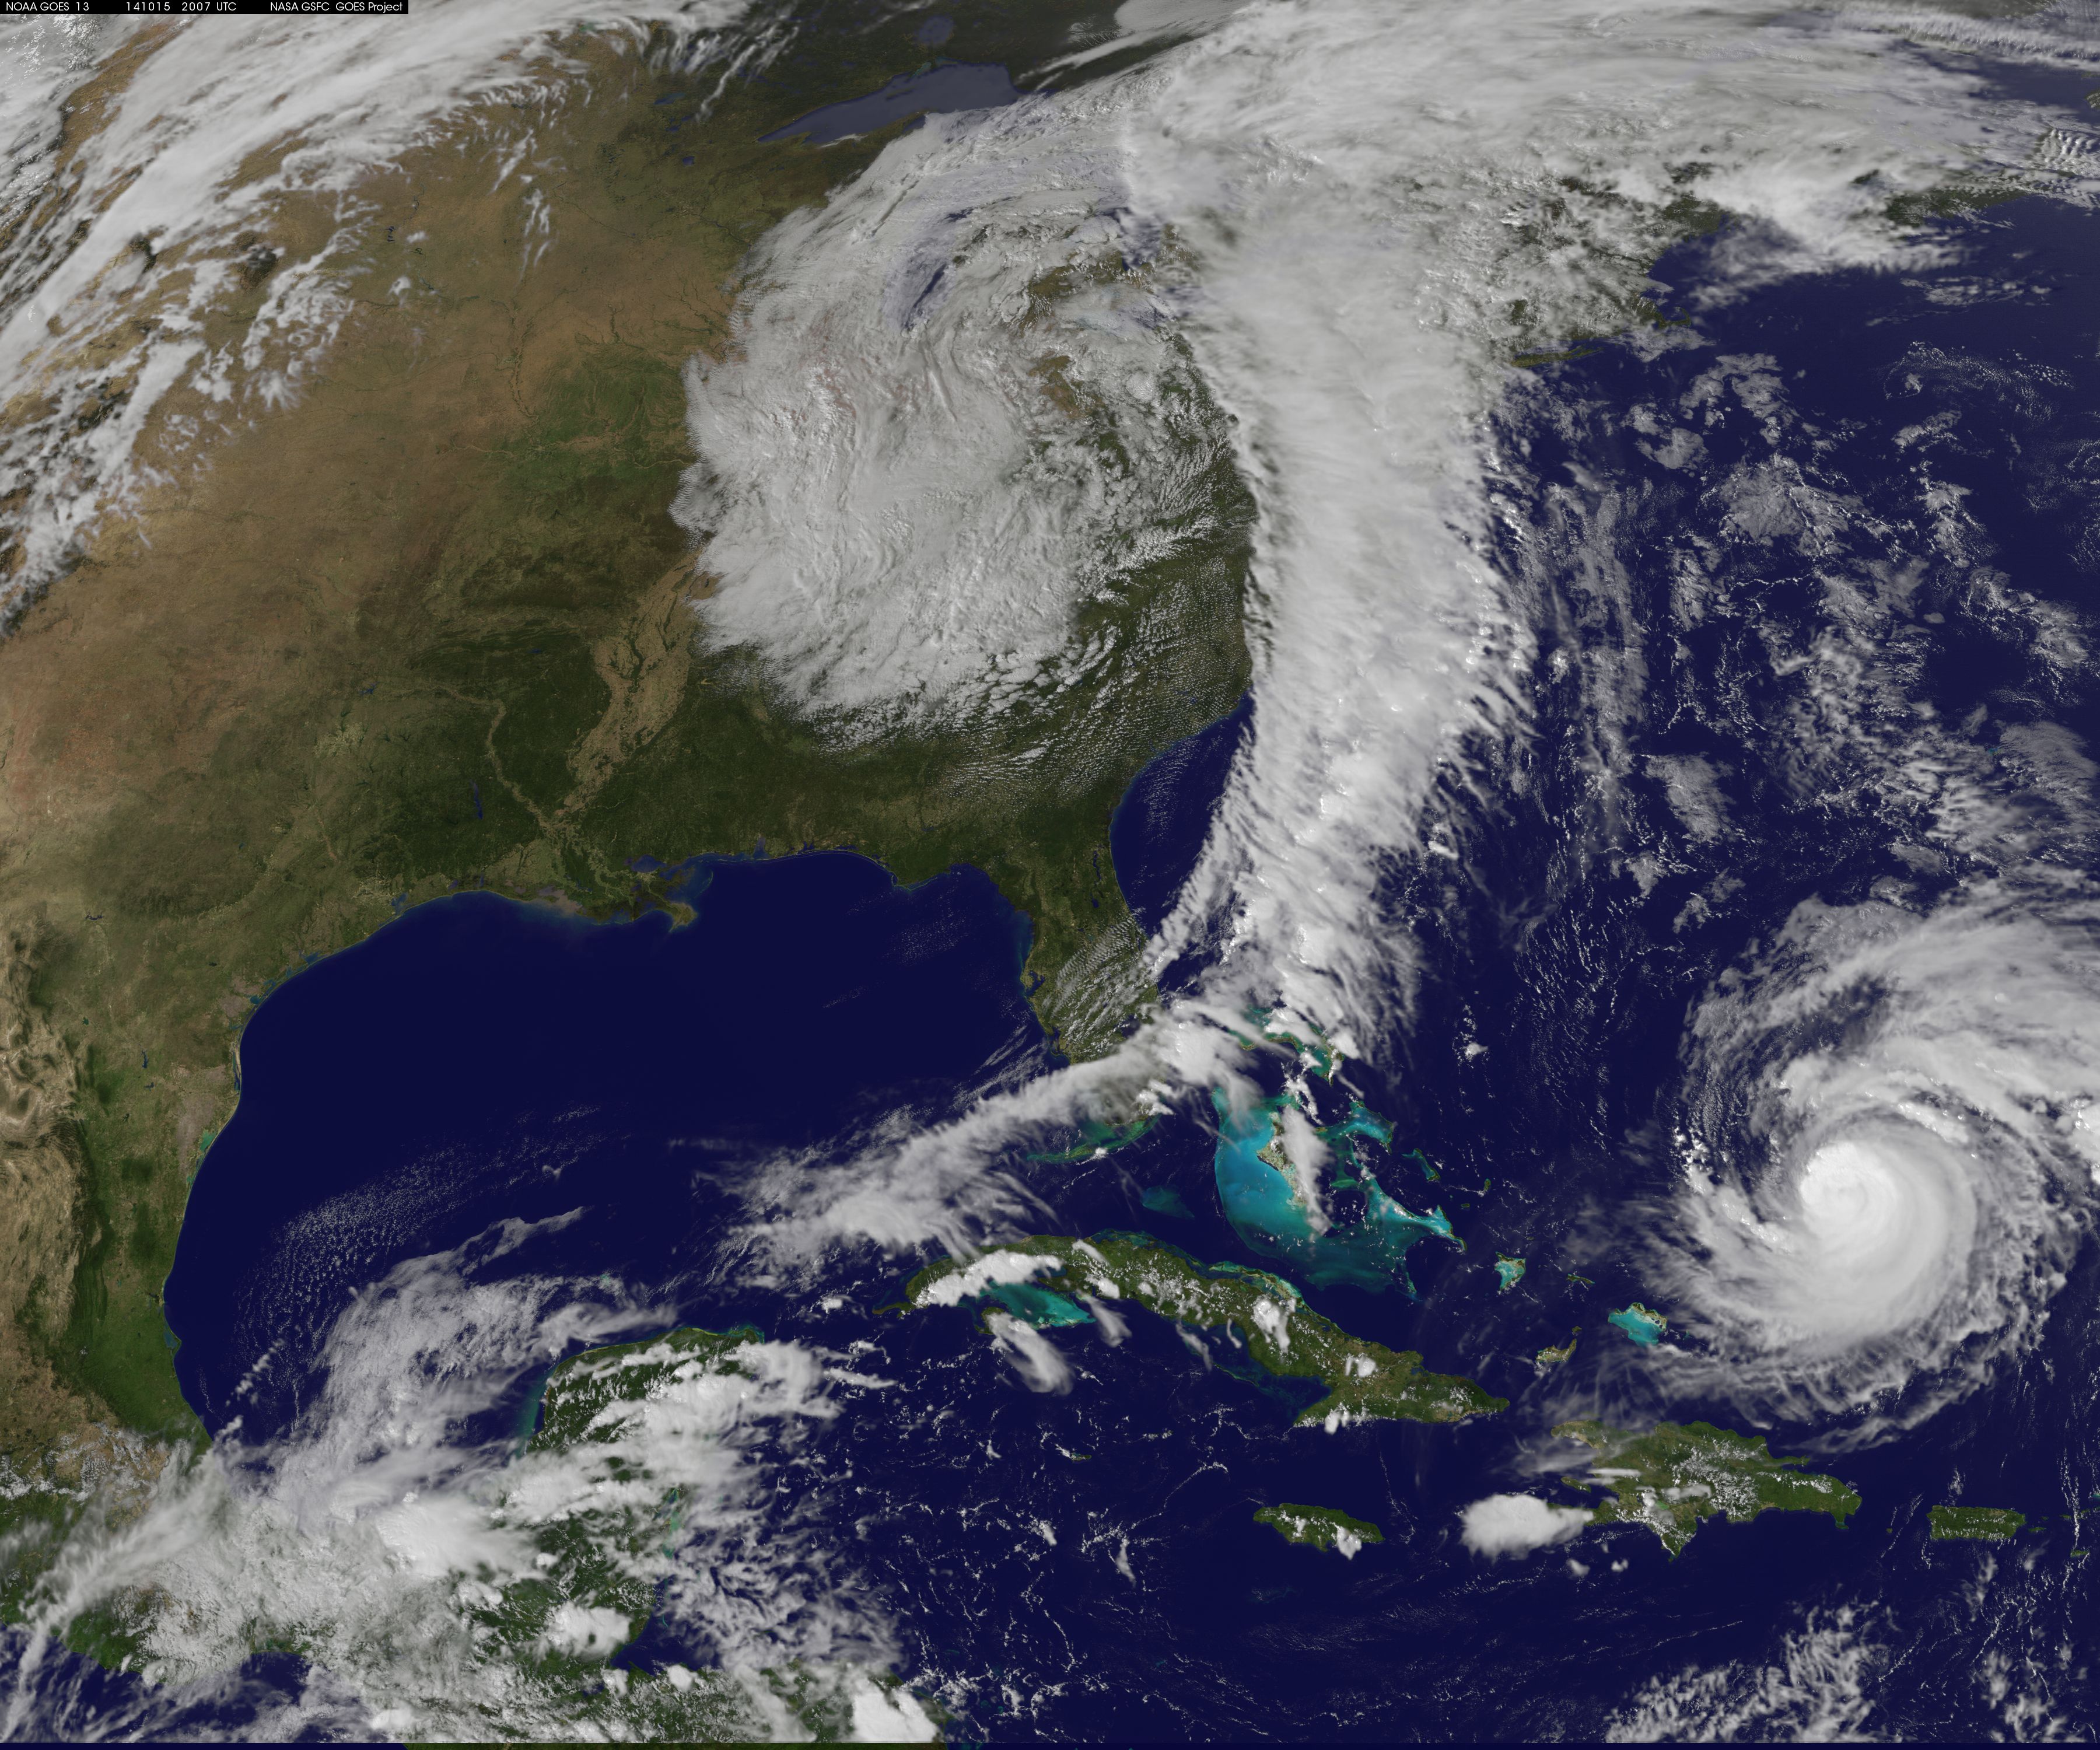

Satellite Eyes First Major Atlantic Hurricane in 3 Years: Gonzalo

Hurricane Gonzalo has made the jump to major hurricane status and on Oct. 15 was a Category 4 storm on the Saffir-Simpson Hurricane Scale. NOAA's GOES-East satellite provided imagery of the storm. According to the National Hurricane Center, Gonzalo is the first category 4 hurricane in the Atlantic basin since Ophelia in 2011. NOAA's GOES-East satellite provides visible and infrared images of weather from its orbit in a fixed position over the Earth. On Oct. 15 at 15:15 UTC (11:15 a.m. EDT) GOES saw Gonzalo had tightly wrapped bands of thunderstorms spiraling into the center of its circulation. The eye of the storm was obscured by high clouds in the image. NOAA aircraft data and microwave images clearly show concentric eyewalls, with the inner radius of maximum winds now only about 4-5 nautical miles from the center. NOAA manages the GOES satellites, while NASA/NOAA's GOES Project at NASA's Goddard Space Flight Center in Greenbelt, Maryland created the image. The NASA/NOAA GOES Project creates images and animations from GOES data. At 11 a.m. EDT on Oct. 15, Gonzalo's maximum sustained winds increased to near 130 mph (215 kph) and the National Hurricane Center (NHC) noted that fluctuations in intensity are expected over the next couple of days. Gonzalo's cloud-covered eye was located near latitude 23.5 north and longitude 68.0 west, about 640 miles (1,025 km) south-southwest of Bermuda. Gonzalo is moving toward the northwest near 12 mph (19 kph). The minimum central pressure recently reported by an air force reconnaissance aircraft was 949 millibars. Tropical storm conditions are possible in Bermuda by late Thursday night, Oct. 16, and hurricane conditions are possible over Bermuda on Friday Oct. 16. Ocean swells however, will be felt over a much larger area, reached the U.S. east coast on Oct. 16. Large swells generated by Gonzalo are affecting portions of the Virgin Islands, the northern coasts of Puerto Rico and the Dominican Republic and portions of the Bahamas. Swells will reach much of the east coast of the United States and Bermuda on Thursday. By late Oct. 16, Gonzalo is expected to turn to the northeast and the center is expected to approach Bermuda sometime on Oct. 17.

Credit: NASA/GSFC/Jeff Schmaltz/MODIS Land Rapid Response Team